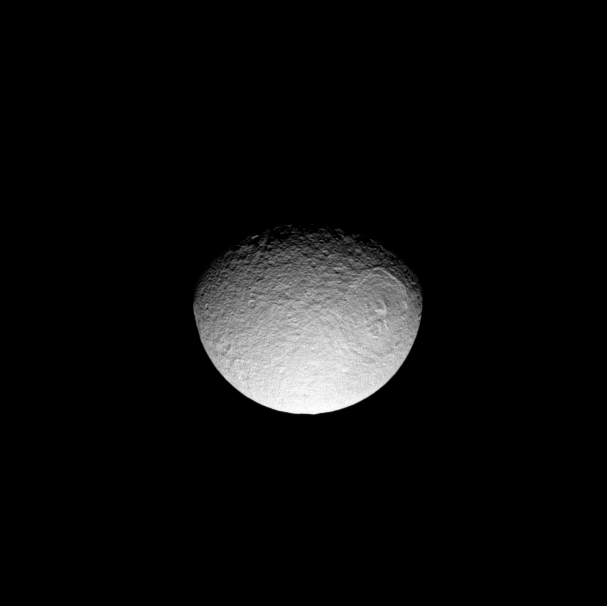

Cold Sunshine

Weak sunlight illuminates Saturn’s large, icy moon Tethys and its giant crater Odysseus.

At the orbit of Saturn the Sun’s light is between 80 and 100 times fainter than at Earth, depending on where the planet is in its eccentric (out of round) orbit, making high noon on Tethys like twilight on Earth.

This view looks toward the northern hemisphere of Tethys (1,062 kilometers, or 660 miles across) on the moon’s anti-Saturn side. North is up and rotated 10 degrees to the right.

The image was taken with the Cassini spacecraft narrow-angle camera on June 21, 2008 using a spectral filter sensitive to wavelengths of infrared light centered at 752 nanometers. The view was obtained at a distance of approximately 770,000 kilometers (479,000 miles) from Tethys and at a Sun-Tethys-spacecraft, or phase, angle of 50 degrees. Image scale is 5 kilometers (3 miles) per pixel.

The Cassini-Huygens mission is a cooperative project of NASA, the European Space Agency and the Italian Space Agency. The Jet Propulsion Laboratory, a division of the California Institute of Technology in Pasadena, manages the mission for NASA’s Science Mission Directorate, Washington, D.C. The Cassini orbiter and its two onboard cameras were designed, developed and assembled at JPL. The imaging operations center is based at the Space Science Institute in Boulder, Colo.

Credit: NASA/JPL/Space Science Institute